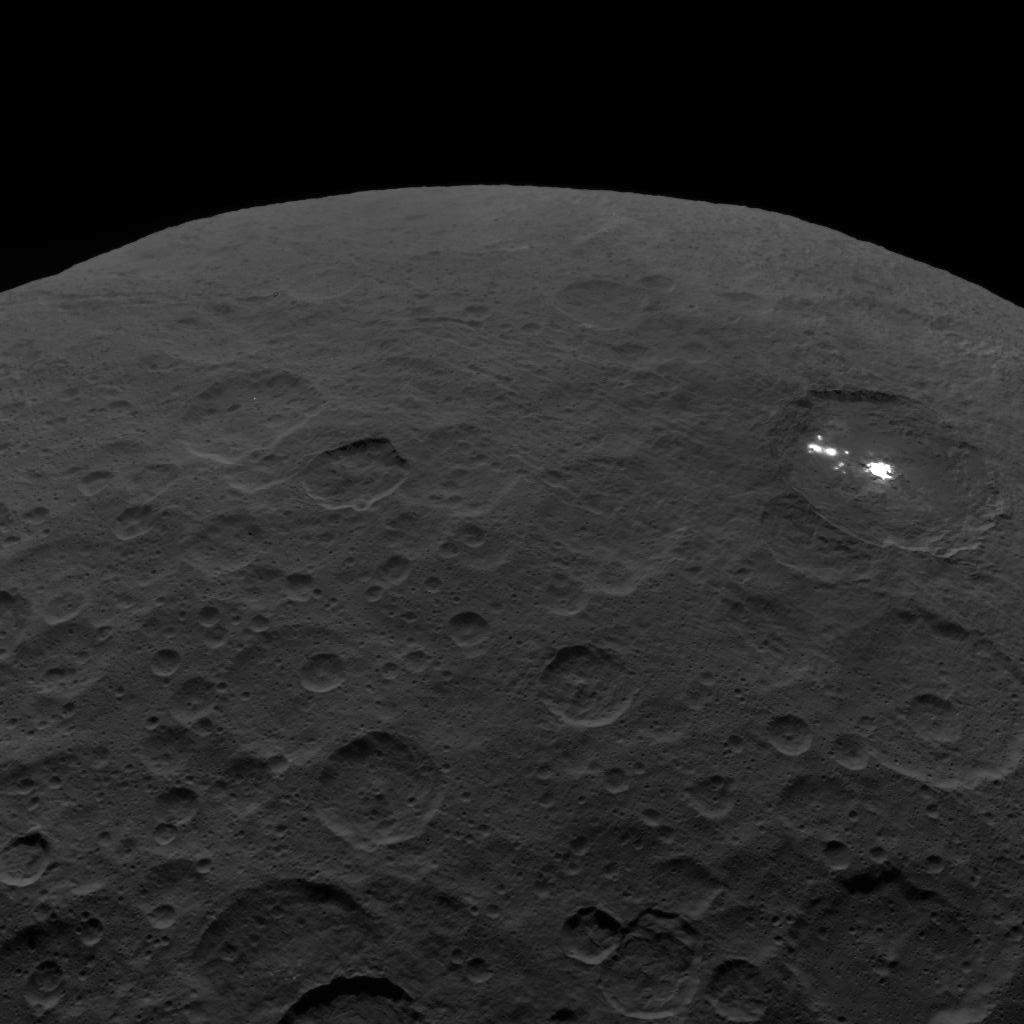

Last Look: Ceres

This photo of Ceres and the bright regions in Occator Crater was one of the last views NASA’s Dawn spacecraft transmitted before it depleted its remaining hydrazine and completed its mission.

This view, which faces south, was captured on Sept. 1, 2018 at an altitude of 2,340 miles (3,370 kilometers) as the spacecraft was ascending in its elliptical orbit. At its lowest point, the orbit dipped down to only about 22 miles (35 kilometers), which allowed Dawn to acquire very high-resolution images in this final phase of its mission. Some of the close-up images of Occator Crater are shown here.

Occator Crater is 57 miles (92 kilometers) across and 2.5 miles (4 kilometers) deep and holds the brightest area on Ceres, Cerealia Facula in its center and Vinalia Faculae in its western side. This region has been the subject of intense interest since Dawn’s approach to the dwarf planet in early 2015.

Dawn’s mission is managed by JPL for NASA’s Science Mission Directorate in Washington. Dawn is a project of the directorates Discovery Program, managed by NASA’s Marshall Space Flight Center in Huntsville, Alabama. JPL is responsible for overall Dawn mission science. Orbital ATK Inc., in Dulles, Virginia, designed and built the spacecraft. The German Aerospace Center, Max Planck Institute for Solar System Research, Italian Space Agency and Italian National Astrophysical Institute are international partners on the mission team.

Credit: NASA/JPL-Caltech/UCLA/MPS/DLR/IDA